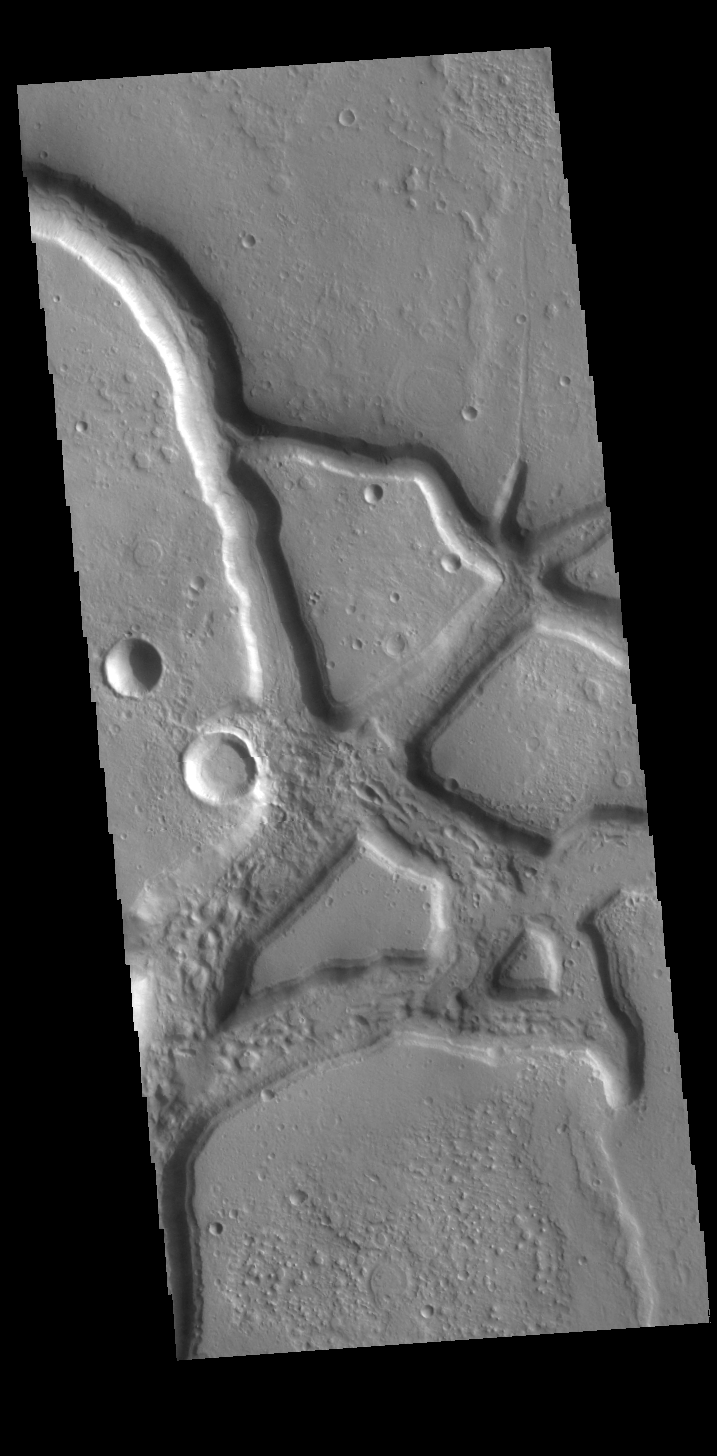

Idaeus Fossae

The linear depressions in this VIS image is part of Idaeus Fossae. Idaeus Fossae is a complex set of channels located on the margin between Tempe Terra and Acidalia Planitia.

Credit: NASA/JPL-Caltech/ASU